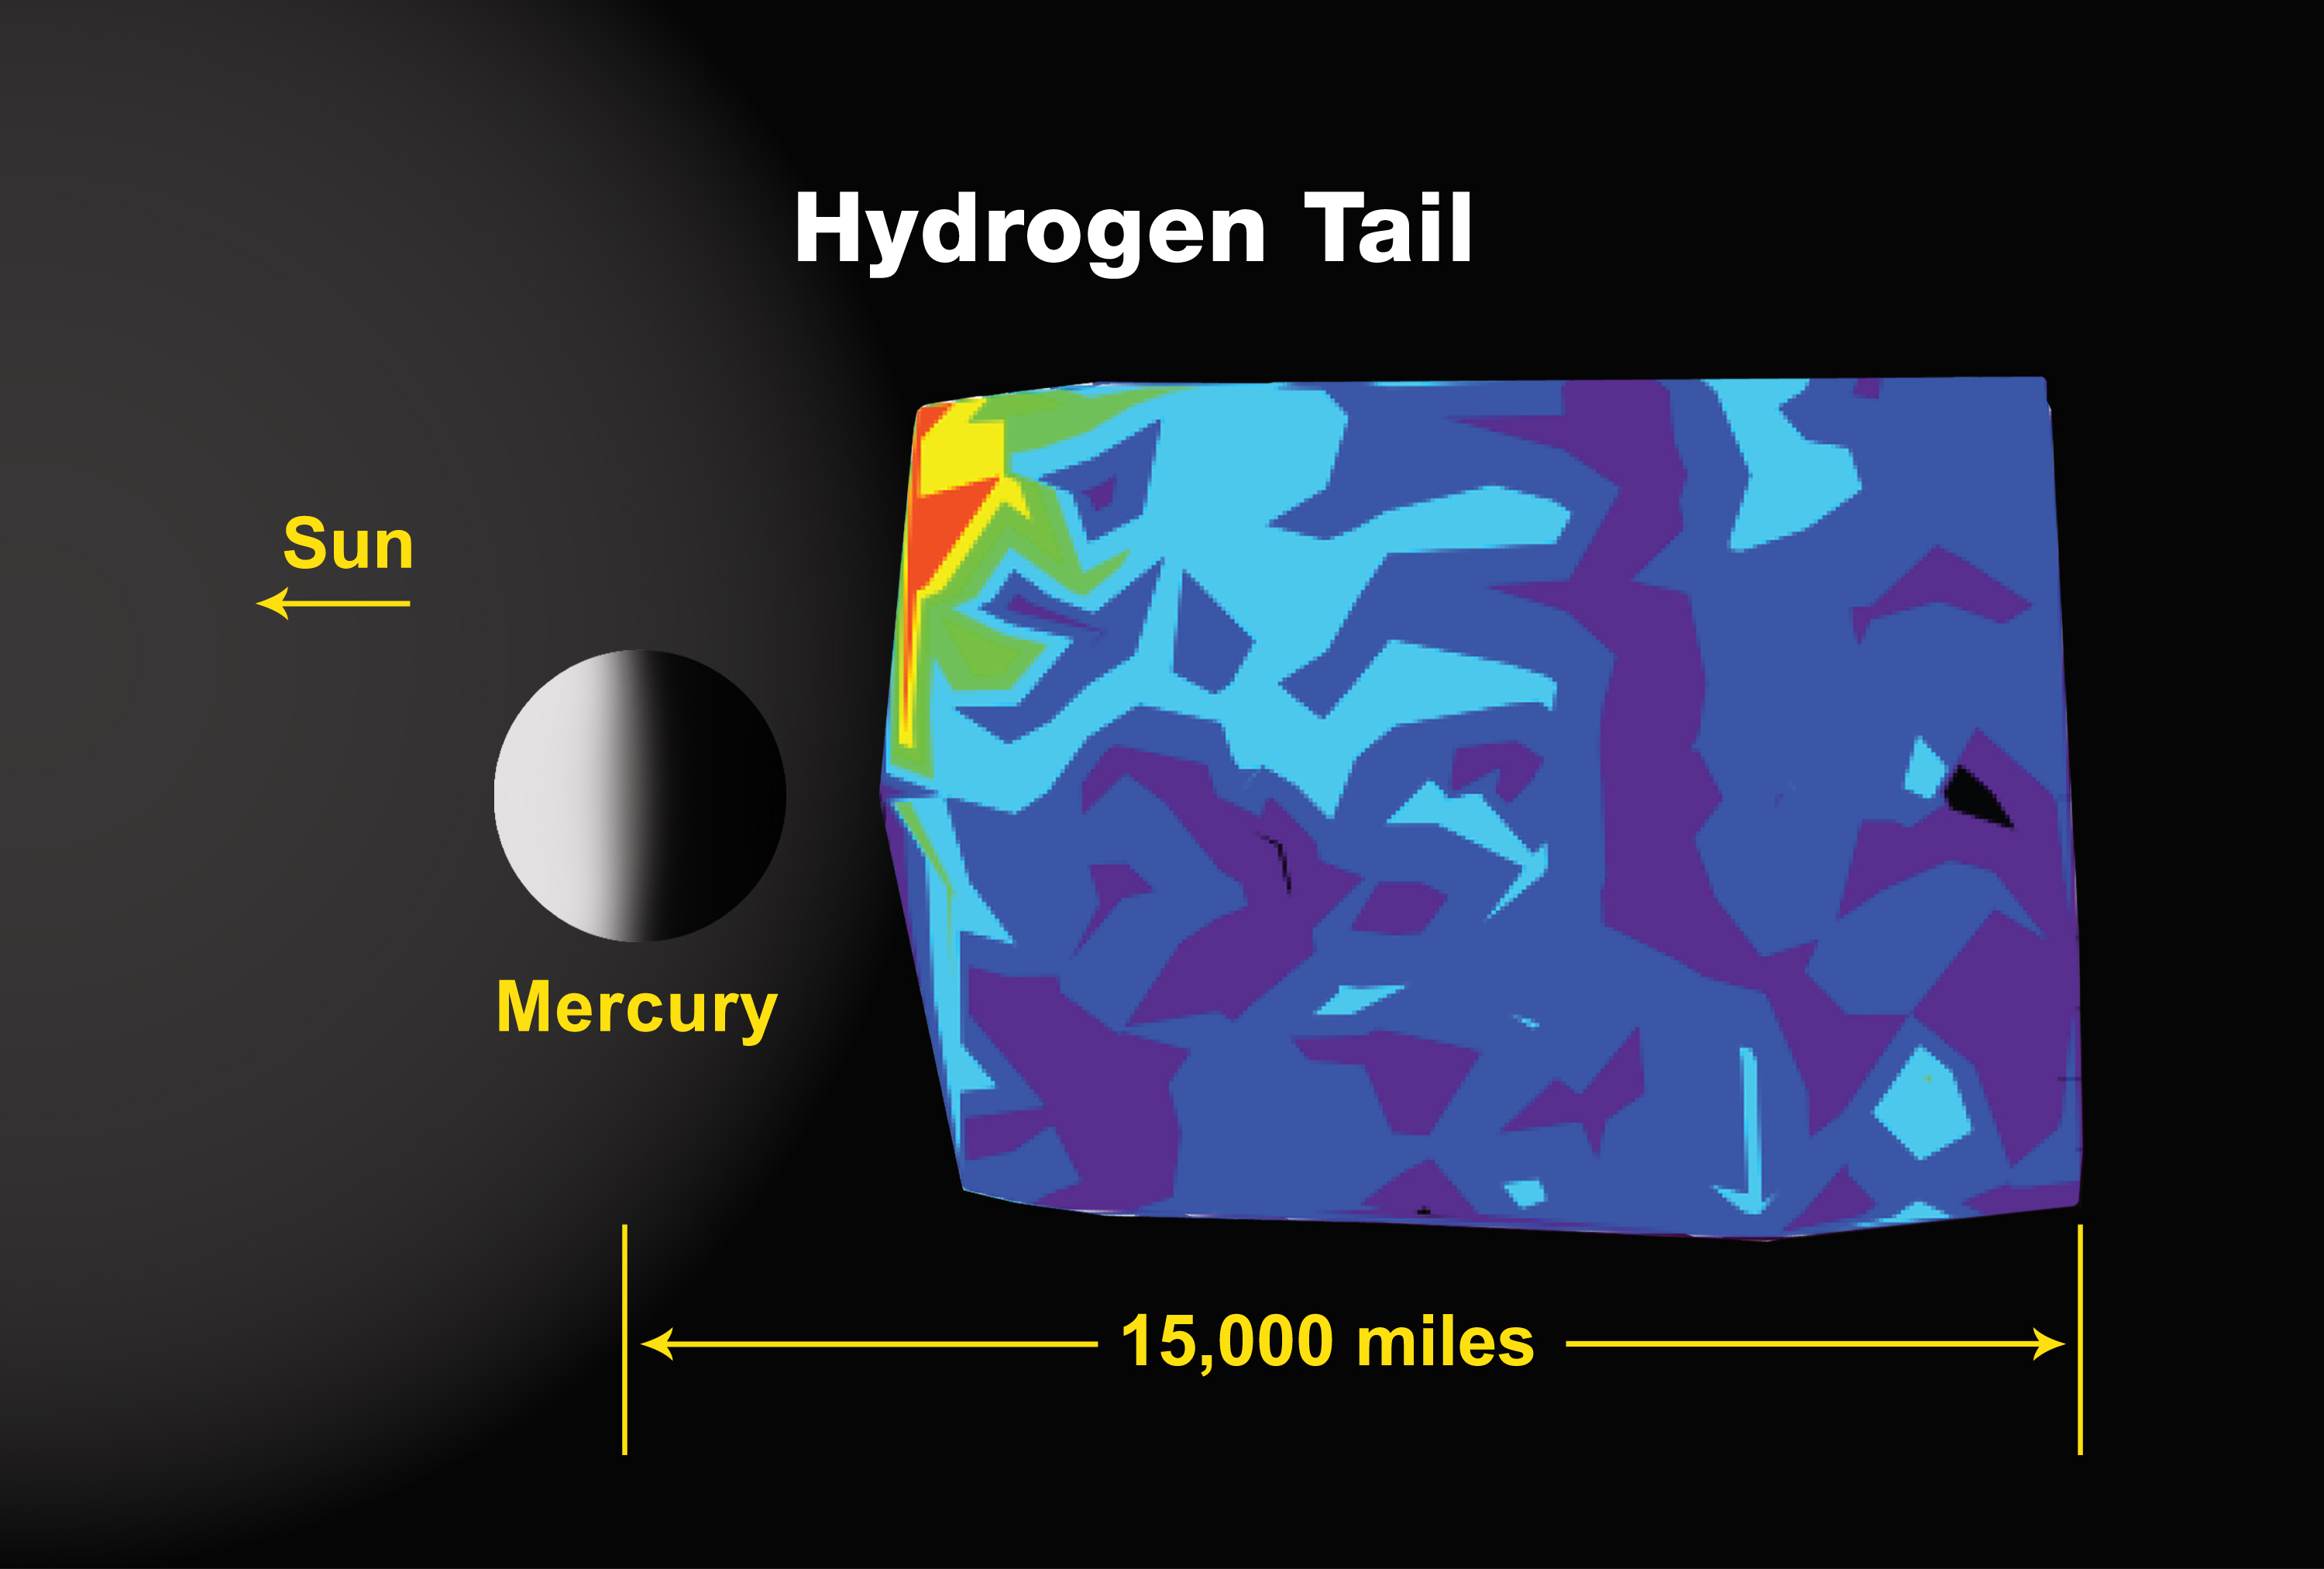

Mercury’s Hydrogen Tail

This plot shows Lyman-alpha emission at 121.6 nm associated with neutral hydrogen in the near vicinity of Mercury. This is the first detection of hydrogen tail emission at Mercury and the first time that neutral hydrogen and sodium atoms have been observed in the tail simultaneously. This emission is about 100 times less intense than the sodium emission. As with the sodium emission, discovering the true spatial distribution requires more analysis. The similar asymmetries in hydrogen, derived from the solar wind, and the much heavier sodium nonetheless suggest that solar-wind interactions with Mercury’s magnetosphere have played a strong role in supplying tail material at the time of MESSENGER’s flyby.

Observing the Lyman alpha emission line, deep in the ultraviolet, is possible only from space. Such hydrogen emissions were also observed by Mariner 10 but only on the subsolar limb.

Calcium was detected in the near-Mercury exosphere by MESSENGER and has also been observed telescopically from Earth. Other species are expected to be seen in Mercury’s exosphere as well, but the orbital phase of the mission offers better opportunities to observe them.

These images are from MESSENGER, a NASA Discovery mission to conduct the first orbital study of the innermost planet, Mercury. For information regarding the use of images, see the MESSENGER image use policy.

Credit: NASA/Johns Hopkins University Applied Physics Laboratory/Carnegie Institution of Washington